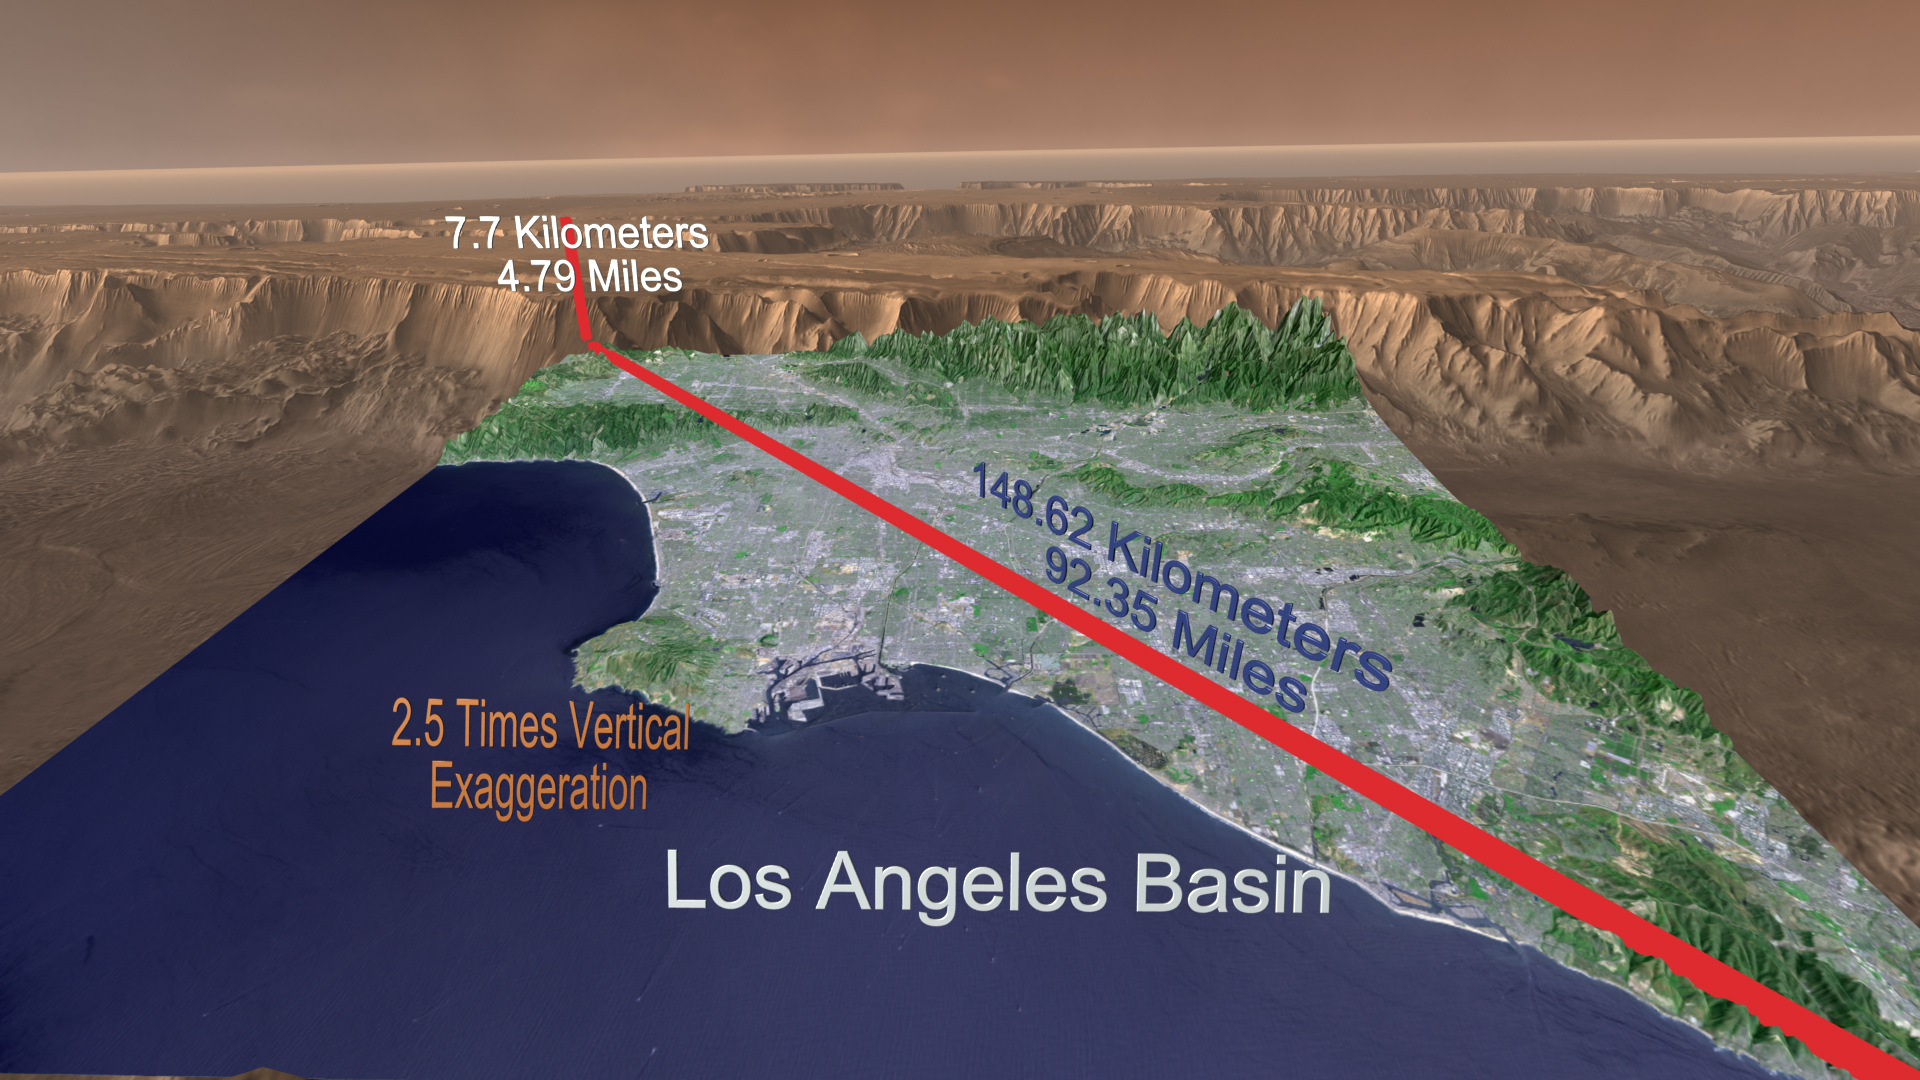

Mars Canyon with Los Angeles for Scale

A “Grand Canyon of Mars” slices across the Red Planet near its equator. This canyon — Valles Marineris, or the Mariner Valley — is 10 times longer and deeper than Arizona’s Grand Canyon, and 20 times wider. As the picture shows, you could drop the whole Los Angeles basin into a small part of Valles Marineris and leave plenty of room to spare. In length, the canyon extends far enough that it could reach across the United States from East Coast to West Coast, while its rim stands more than 25,000 feet high, nearly as tall as Earth’s Mount Everest.

This scene comes from “Flight Through Mariner Valley,” an exciting video produced for NASA by the Jet Propulsion Laboratory. The video takes viewers on a simulated flight into Valles Marineris, where they explore its scenic wonders as their imaginary scout ship dives low over landslides and races through winding canyons.

The video features high-resolution images from Arizona State University’s Thermal Emission Imaging System multi-band camera on NASA’s Mars Odyssey. The images, which show details as small as 300 meters (1,000 feet) across, were taken at infrared wavelengths during the Martian daytime. Scientists joined hundreds of individual frames from the camera into a giant mosaic, then colored the mosaic to approximate how Mars would appear to the human eye.

To give the mosaic depth and height, moviemakers fitted it to a computerized topographic model for Valles Marineris. This was developed using hundreds of thousands of altitude measurements by the Mars Orbiter Laser Altimeter, an instrument on NASA’s Mars Global Surveyor spacecraft.

Credit: NASA/JPL/Arizona State University